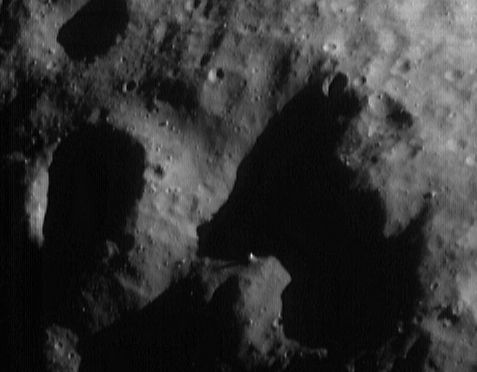

Light and Shadow

Eros’ irregular shape creates interesting and beautiful scenes where the Sun shines obliquely on the surface. In the absence of an atmosphere, and hence no secondary illumination reflecting from atmospheric molecules, shade appears nearly as black as space.

This image, taken from the NEAR Shoemaker spacecraft on May 2, 2000, from an orbital altitude of 50 kilometers (31 miles), shows one of the more telling and yet comical combinations of light and shadow. The entire scene is about 1.8 kilometers (1.1 miles) across. High spots near the edges of shadows, like the 35-meter (115-foot) diameter boulder just below the center of the frame, seem almost to “float” above the surface. With a little imagination, the shadow dominating the right side of the frame could be seen as a small, long-eared terrier bending over to sniff his dinner!

Built and managed by The Johns Hopkins University Applied Physics Laboratory, Laurel, Maryland, NEAR was the first spacecraft launched in NASA’s Discovery Program of low-cost, small-scale planetary missions. See the NEAR web page at http://near.jhuapl.edu/ for more details.

Credit: NASA/JPL/JHUAPL